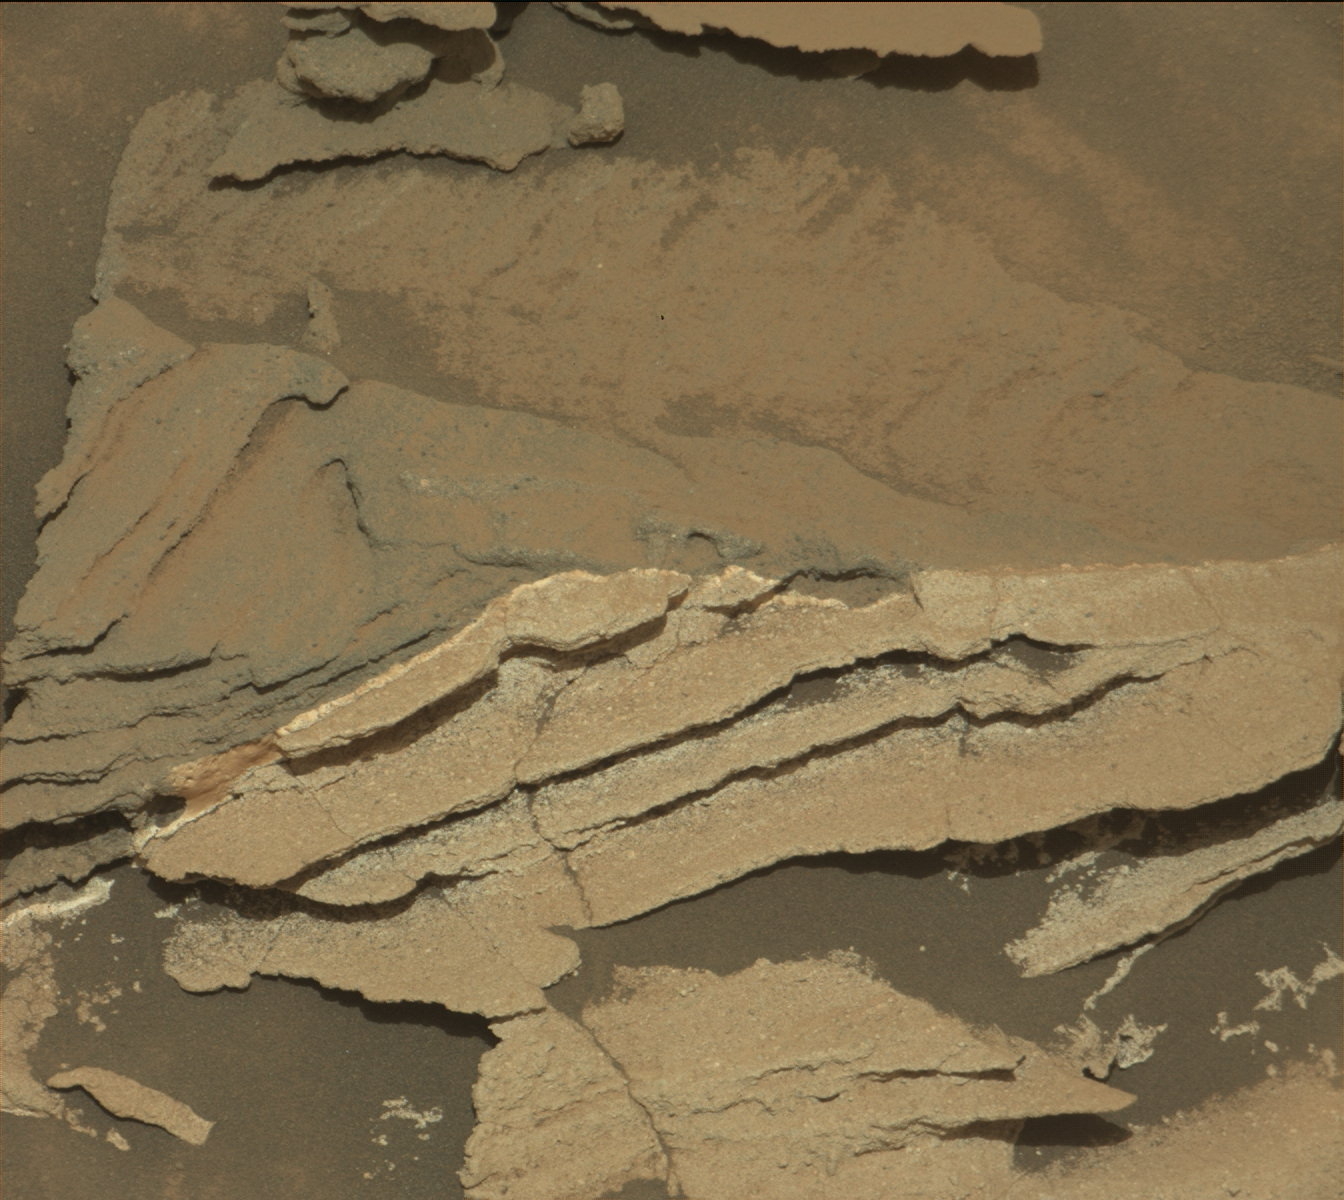

Detail of Discoloration Pattern Seen by Curiosity

This image from NASA’s Curiosity Mars rover reveals details of a bedrock discoloration pattern at a site between “Marias Pass” and “Bridger Basin.” The discoloration is not associated with individual layers. It crosses layers and shows clear horizontal boundaries to the darker toned bedrock. This suggests it is related to alteration by fluids that flowed through fractures and permeated into the bedrock.

The image was taken by the right-eye (telephoto) camera of the rover’s Mast Camera instrument on Sept. 2, 2015, during the mission’s 1,092nd Martian day, or sol.

Malin Space Science Systems, San Diego, built and operates the rover’s Mastcam. NASA’s Jet Propulsion Laboratory, a division of the California Institute of Technology, Pasadena, manages the Mars Science Laboratory Project for NASA’s Science Mission Directorate, Washington. JPL designed and built the project’s Curiosity rover.

Credit: NASA/JPL-Caltech